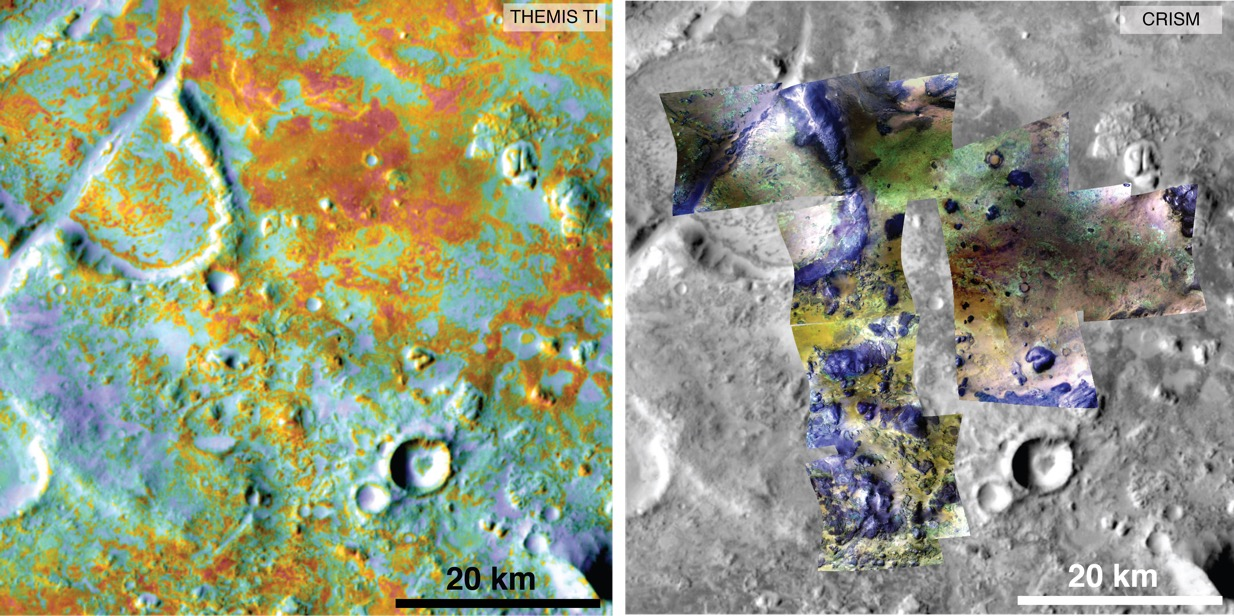

Multiple Instruments Used for Mars Carbon Estimate

Annotated Version

Researchers estimating the amount of carbon held in the ground at the largest known carbonate-containing deposit on Mars utilized data from three different NASA Mars orbiters.

Each image in this pair covers the same area about 36 miles (58 kilometers) wide in the Nili Fossae plains region of Mars’ northern hemisphere. The tally of carbon content in the rocks of this region is a key piece in solving a puzzle of how the Martian atmosphere has changed over time. Carbon dioxide from the atmosphere on early Mars reacted with surface rocks to form carbonate, thinning the atmosphere.

The image on the left presents data from the Thermal Emission Imaging System (THEMIS) instrument on NASA’s Mars Odyssey orbiter. The color coding indicates thermal inertia — the property of how quickly a surface material heats up or cools off. Sand, for example (blue hues), cools off quicker after sundown than bedrock (red hues) does.

The color coding in the image on the right presents data from the Compact Reconnaissance Imaging Spectrometer for Mars (CRISM) instrument on NASA’s Mars Reconnaissance Orbiter. From the brightness at many different wavelengths, CRISM data can indicate what minerals are present on the surface. In the color coding used here, green hues are consistent with carbonate-bearing materials, while brown or yellow hues are olivine-bearing sands and locations with purple hues are basaltic in composition. The gray scale base map is a mosaic of daytime THEMIS infrared images.

Annotations point to areas with different surface compositions. The scale bar indicates 20 kilometers (12.4 miles).

In addition to data from THEMIS and CRISM, researchers estimating the amount of carbon in rocks of the Nili Fossae plains used data from the Thermal Emission Spectrometer instrument on NASA’s Mars Global Surveyor orbiter, which operated from 1997 to 2006, and from two telescopic cameras on Mars Reconnaissance Orbiter: the Context Camera and the High Resolution Imaging Science Experiment.

Arizona State University, Tempe, provided and operates THEMIS. The Johns Hopkins University Applied Physics Laboratory, Laurel, Maryland, provided and operates CRISM. NASA’s Jet Propulsion Laboratory, a division of the California Institute of Technology in Pasadena, manages the Mars Reconnaissance Orbiter and Mars Odyssey projects for NASA’s Science Mission Directorate, Washington. Lockheed Martin Space Systems, Denver, built the orbiters and collaborates with JPL to operate them.

Credit: NASA/JPL-Caltech/ASU/JHUAPL